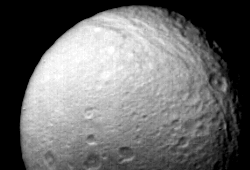

Saturn’s Moon Tethys

Voyager 2 obtained this view of Saturn’s moon Tethys on Aug.25 from a distance of 540,000 kilometers (335,000 miles). It shows the numerous impact craters and fault valleys of a very ancient surface. Tethys itself is 1,090 km. (675 mi.) in diameter, and the great chasm seen at the top of this image extends 1,700 km. (1,050 mi.), halfway across the satellite. The largest impact crater visible here is 90 km. (55 mi.) in diameter. The Voyager project is managed for NASA by the Jet Propulsion Laboratory, Pasadena, Calif.

Credit: NASA/JPL